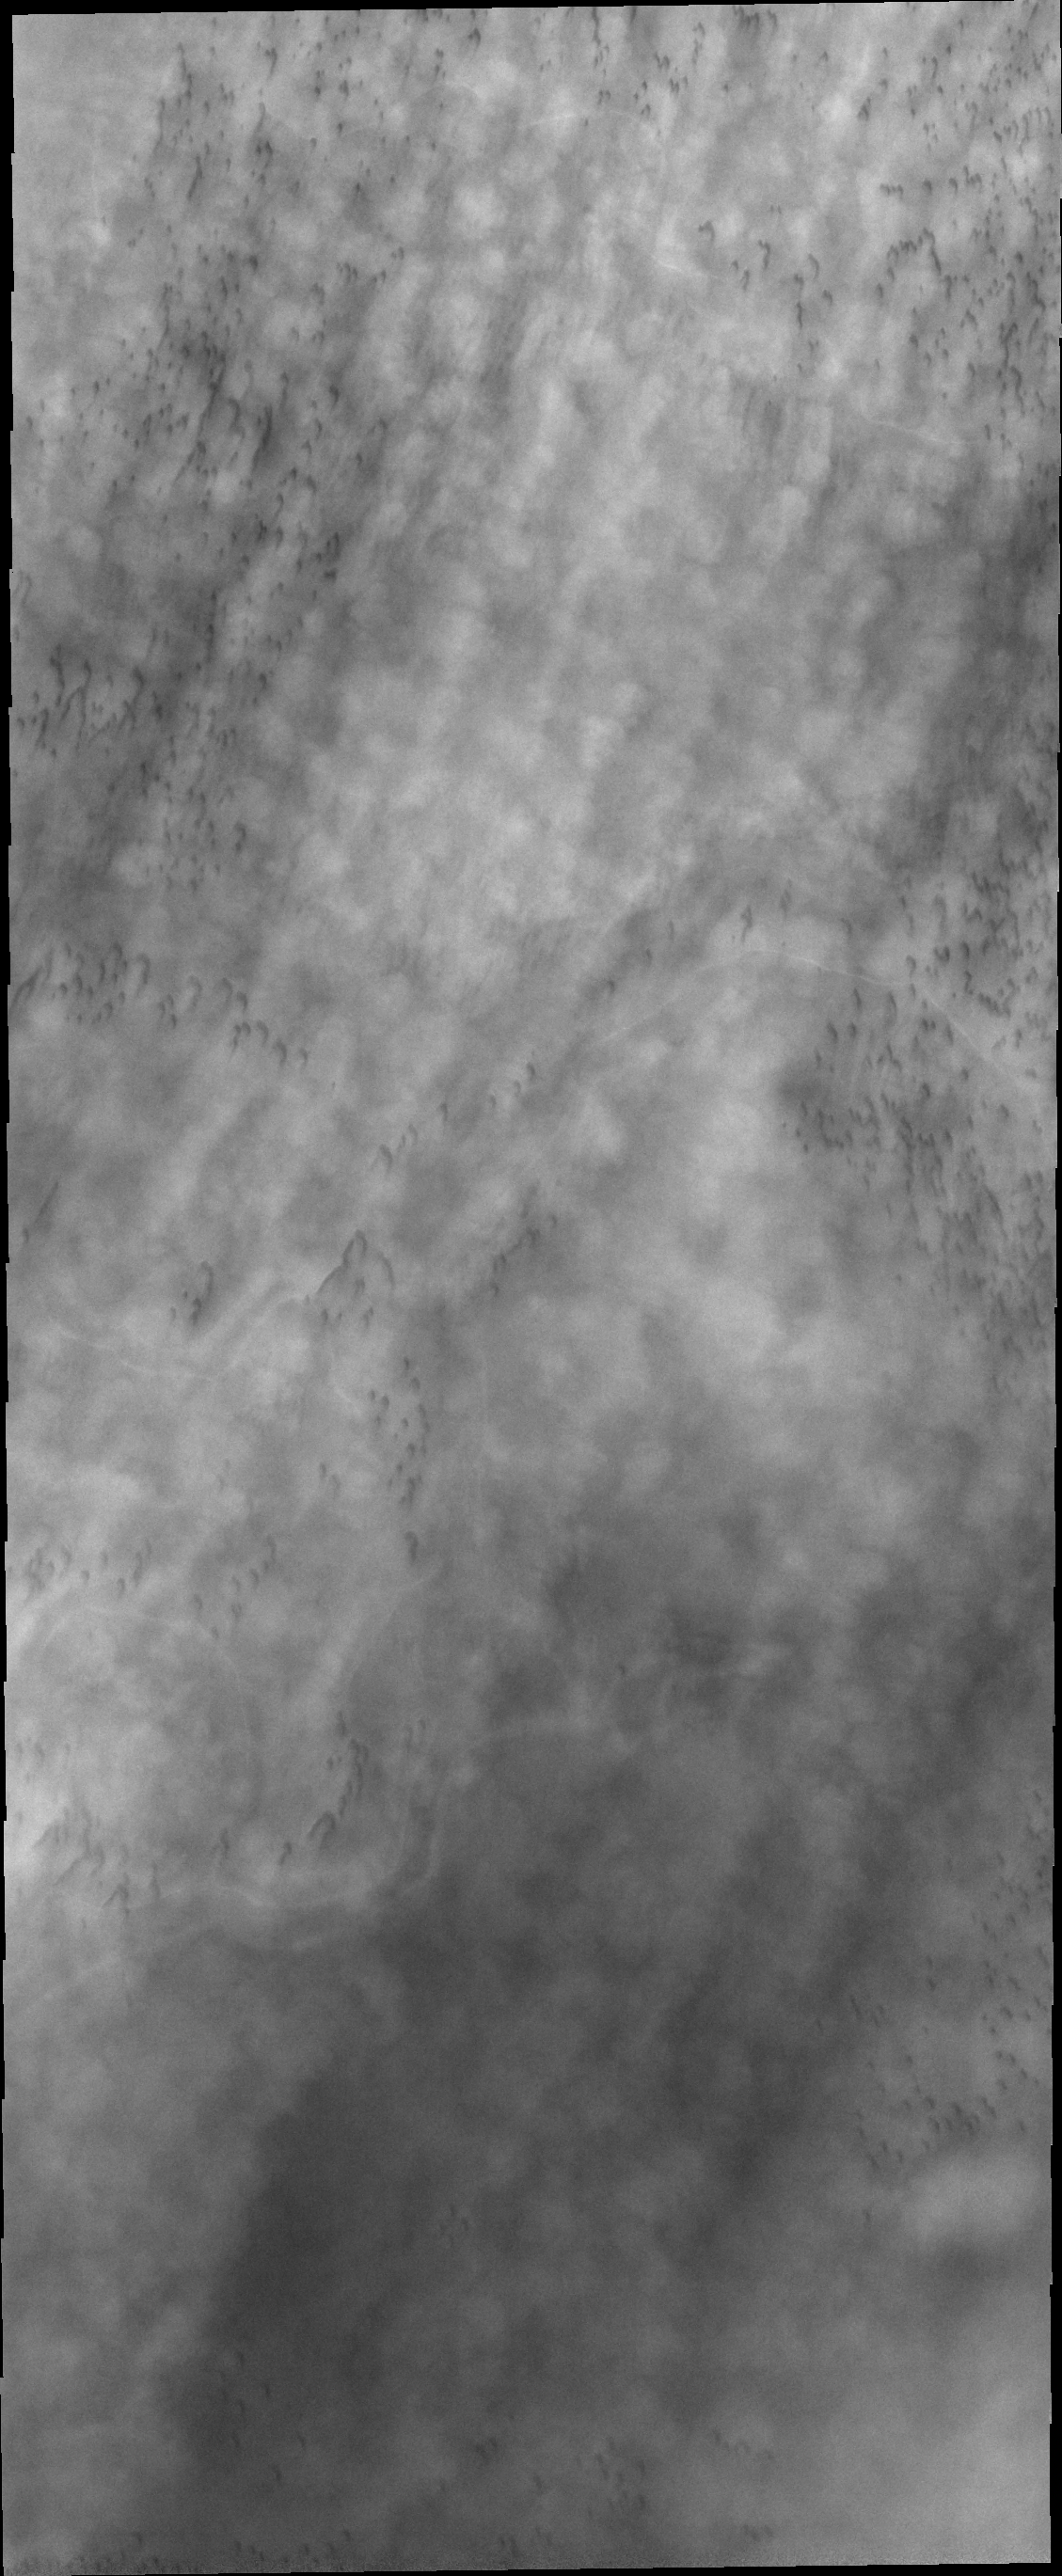

Cloudy Day

Clouds are common feature over the north polar dunes in spring. Today’s image shows line after line of puffy clouds, with hints of dark sand dunes below.

Credit: NASA/JPL/ASU